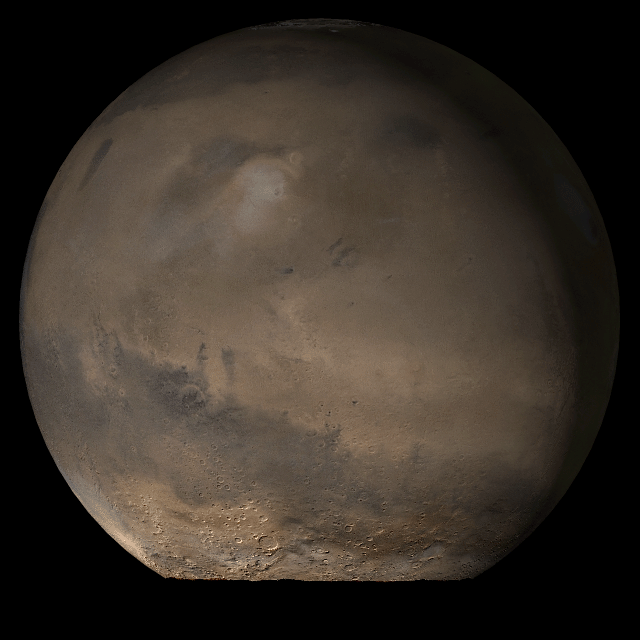

Mars at Ls 79°: Elysium/Mare Cimmerium

25 July 2006
This picture is a composite of Mars Global Surveyor (MGS) Mars Orbiter Camera (MOC) daily global images acquired at Ls 79° during a previous Mars year. This month, Mars looks similar, as Ls 79° occurred in mid-July 2006. The picture shows the Elysium/Mare Cimmerium face of Mars. Over the course of the month, additional faces of Mars as it appears at this time of year are being posted for MOC Picture of the Day. Ls, solar longitude, is a measure of the time of year on Mars. Mars travels 360° around the Sun in 1 Mars year. The year begins at Ls 0°, the start of northern spring and southern autumn.

Season: Northern Spring/Southern Autumn

Credit: NASA/JPL/Malin Space Science Systems